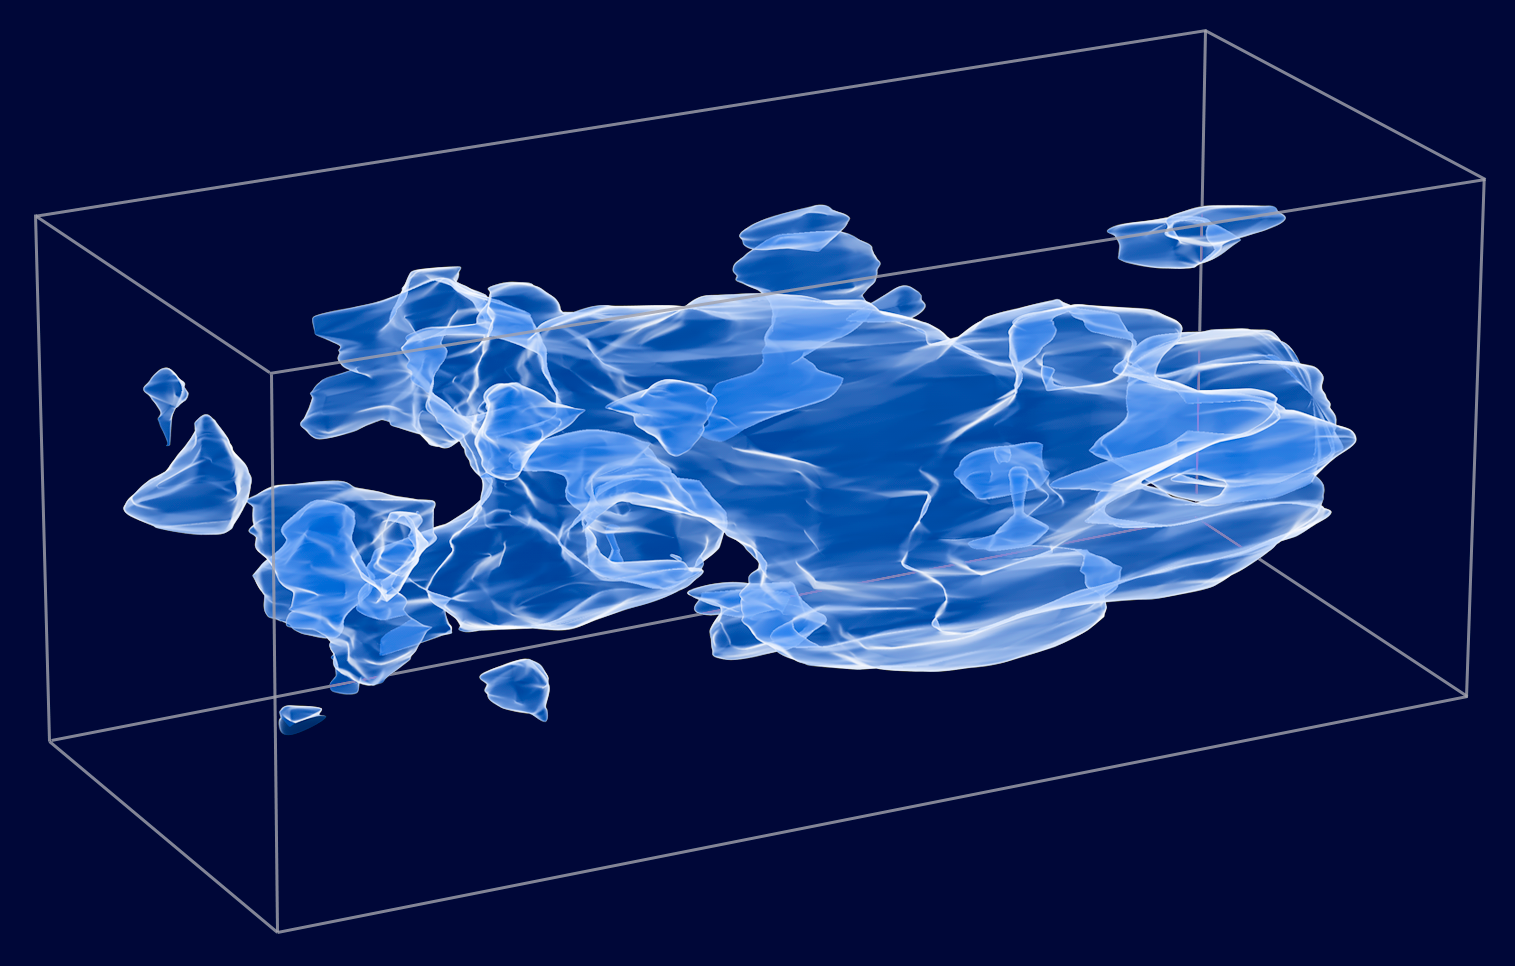

Three-Dimensional Distribution of Dark Matter in the Universe

Object Name: Cosmological Evolution Survey Field, COSMOS Field
Object Description: Dark Matter Distribution Map, Astronomical Survey

Credit: NASA, ESA, and R. Massey (California Institute of Technology)